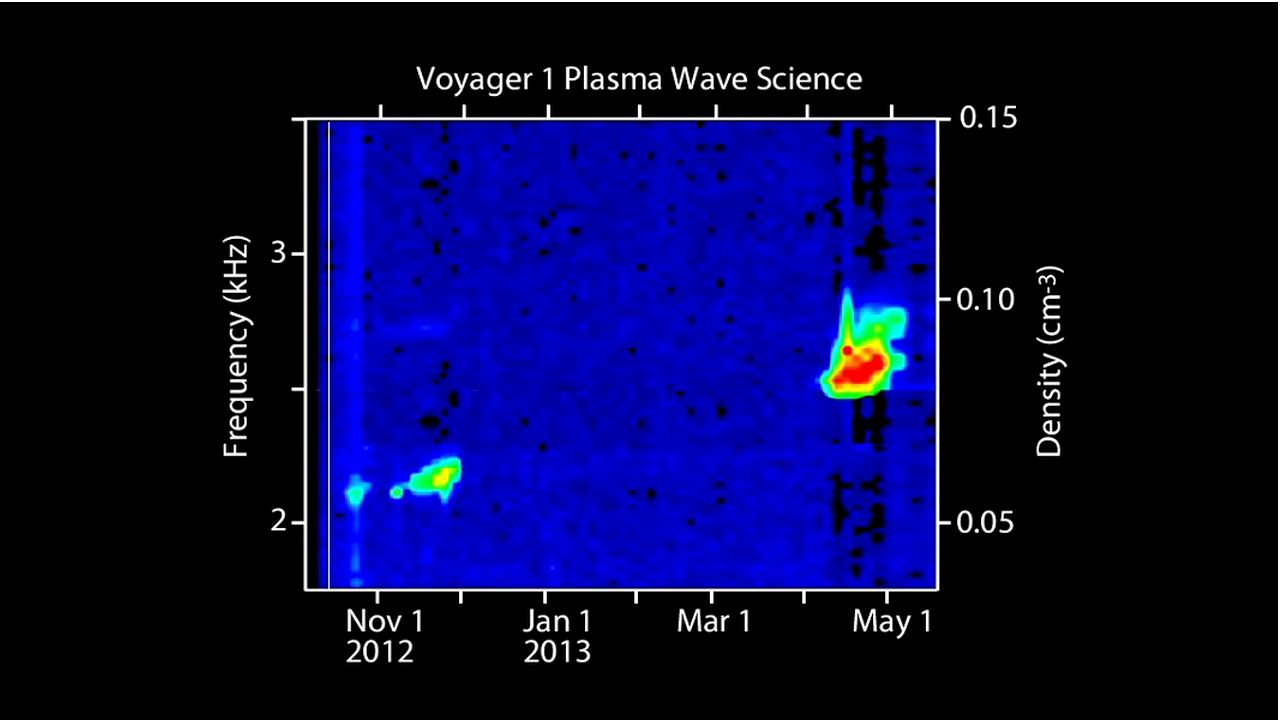

Voyager Captures Sounds of Interstellar Space

NASA’s Voyager 1 spacecraft captured these sounds of interstellar space. Voyager 1’s plasma wave instrument detected the vibrations of dense interstellar plasma, or ionized gas, from October to November 2012 and April to May 2013.

The graphic shows the frequency of the waves, which indicate the density of the plasma. Colors indicate the intensity of the waves, or how “loud” they are. Red indicates the loudest waves and blue indicates the weakest.

The soundtrack reproduces the amplitude and frequency of the plasma waves as “heard” by Voyager 1. The waves detected by the instrument antennas can be simply amplified and played through a speaker. These frequencies are within the range heard by human ears.

Scientists noticed that each occurrence involved a rising tone. The dashed line indicates that the rising tones follow the same slope. This means a continuously increasing density.

When scientists extrapolated this line even further back in time (not shown), they deduced that Voyager 1 first encountered interstellar plasma in August 2012.

The Voyager spacecraft were built and continue to be operated by NASA’s Jet Propulsion Laboratory, in Pasadena, Calif. Caltech manages JPL for NASA. The Voyager missions are a part of NASA’s Heliophysics System Observatory, sponsored by the Heliophysics Division of the Science Mission Directorate at NASA Headquarters in Washington.

Credit: NASA/JPL-Caltech/University of Iowa